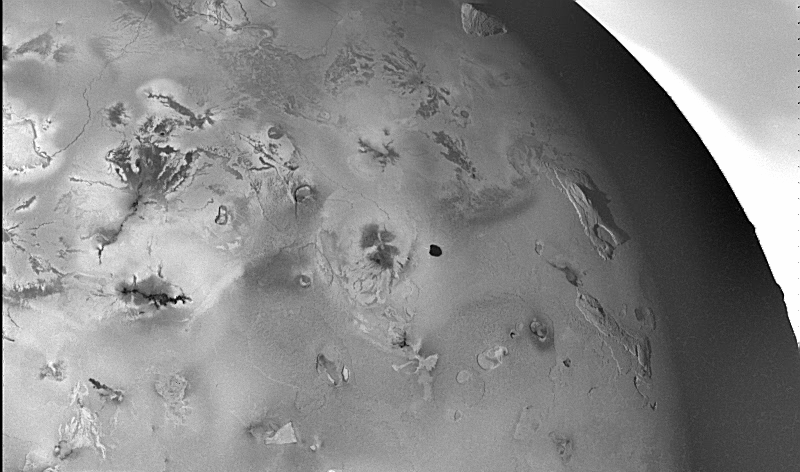

Geologic Landforms on Io (Area 2)

Shown here is one of the topographic mapping images of Jupiter’s moon Io (Latitude: +5 to +48 degrees, Longitude: 120 to 185 degrees) acquired by NASA’s Galileo spacecraft, revealing a great variety of landforms. There are rugged mountains several miles high, layered materials forming plateaus, and many irregular depressions called volcanic calderas. There are also dark lava flows and bright deposits of SO2 frost or other sulfurous materials, which have no discernible topographic relief at this scale. Several of the dark, flow-like features correspond to hot spots, and may be active lava flows. There are no landforms resembling impact craters, as the volcanism covers the surface with new deposits much more rapidly than the flux of comets and asteroids can create large impact craters.

North is to the top of the picture and the sun illuminates the surface from the left. The bright region beyond Io’s limb (upper right corner) is Jupiter’s atmosphere. The image covers an area about 2080 kilometers wide and the smallest features that can be discerned are 2.6 kilometers in size. This image was taken on November 6th, 1996, at a range of 258,100 kilometers by the Solid State Imaging (CCD) system on the Galileo Spacecraft.

The Jet Propulsion Laboratory, Pasadena, CA manages the mission for NASA’s Office of Space Science, Washington, DC.

Credit: NASA/JPL/University of Arizona